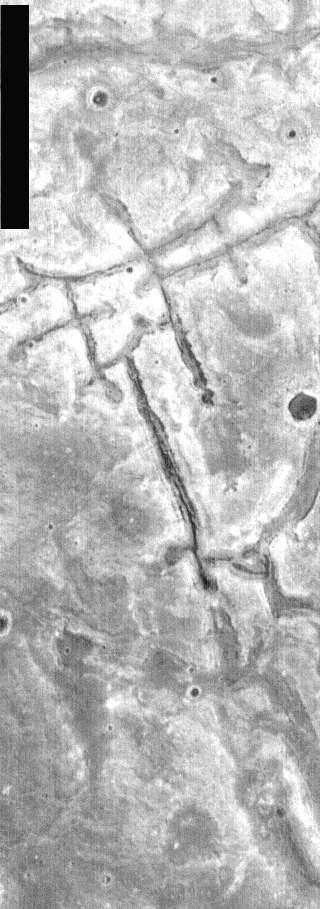

THEMIS Images as Art #43

Welcome to the second annual THEMIS ART MONTH. From Jan. 31 through March 4 we will be showcasing images for their aesthetic value, rather than their science content. Portions of these images resemble things in our everyday lives, from animals to letters of the alphabet. We hope you enjoy our fanciful look at Mars!

This large torii gate seems to welcome us to what must be a very large Shinto shrine.

Note: this THEMIS visual image has not been radiometrically nor geometrically calibrated for this preliminary release. An empirical correction has been performed to remove instrumental effects. A linear shift has been applied in the cross-track and down-track direction to approximate spacecraft and planetary motion. Fully calibrated and geometrically projected images will be released through the Planetary Data System in accordance with Project policies at a later time.

NASA’s Jet Propulsion Laboratory manages the 2001 Mars Odyssey mission for NASA’s Office of Space Science, Washington, D.C. The Thermal Emission Imaging System (THEMIS) was developed by Arizona State University, Tempe, in collaboration with Raytheon Santa Barbara Remote Sensing. The THEMIS investigation is led by Dr. Philip Christensen at Arizona State University. Lockheed Martin Astronautics, Denver, is the prime contractor for the Odyssey project, and developed and built the orbiter. Mission operations are conducted jointly from Lockheed Martin and from JPL, a division of the California Institute of Technology in Pasadena.

Credit: NASA/JPL/Arizona State University